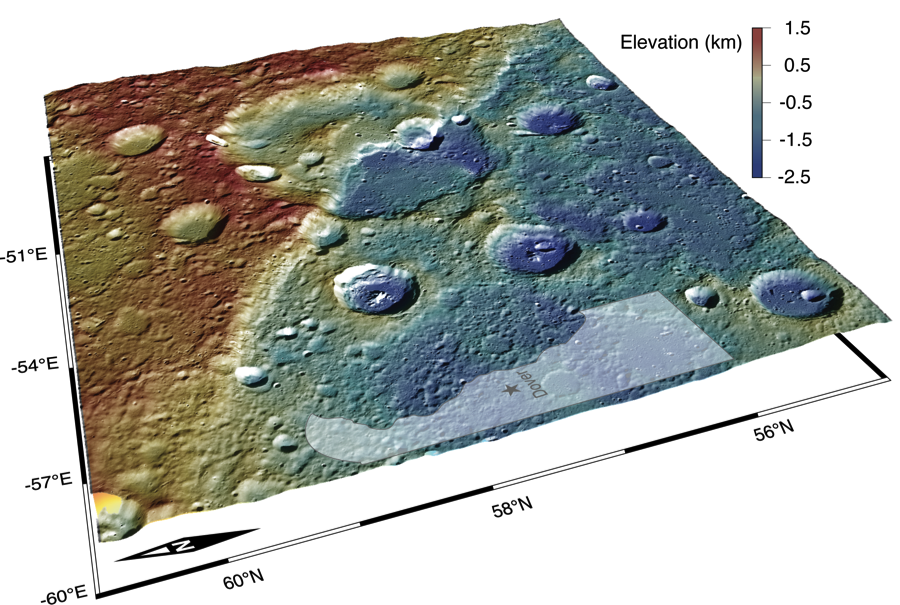

Breaking Mercury

The figure above shows an oblique view of a 280 km long scarp. The color scale on this figure represents elevation in which red is high and blue is low. This scarp is interpreted to be a surface-breaking thrust fault. Thrust faults are surface manifestations of the shrinkage of the planet resulting from the cooling of its interior. Notice that the terrain on the left side of the scarp stands about 2 km higher than that of the right side of the scarp. To give you a sense of the scale of this scarp, the state of Delaware has been superposed on the figure.

Center Latitude: 58.18°
Center Longitude: 307.69° E
Scale: The crater that is being cross-cut by this scarp is about 108 km ( 67 mi.) in diameter.

The MESSENGER spacecraft is the first ever to orbit the planet Mercury, and the spacecraft’s seven scientific instruments and radio science investigation are unraveling the history and evolution of the Solar System’s innermost planet. Visit the Why Mercury? section of this website to learn more about the key science questions that the MESSENGER mission is addressing. During the one-year primary mission, MDIS acquired 88,746 images and extensive other data sets. MESSENGER is now in a year-long extended mission, during which plans call for the acquisition of more than 80,000 additional images to support MESSENGER’s science goals.

For information regarding the use of images, see the MESSENGER image use policy.

Credit: NASA/Johns Hopkins University Applied Physics Laboratory/Carnegie Institution of Washington